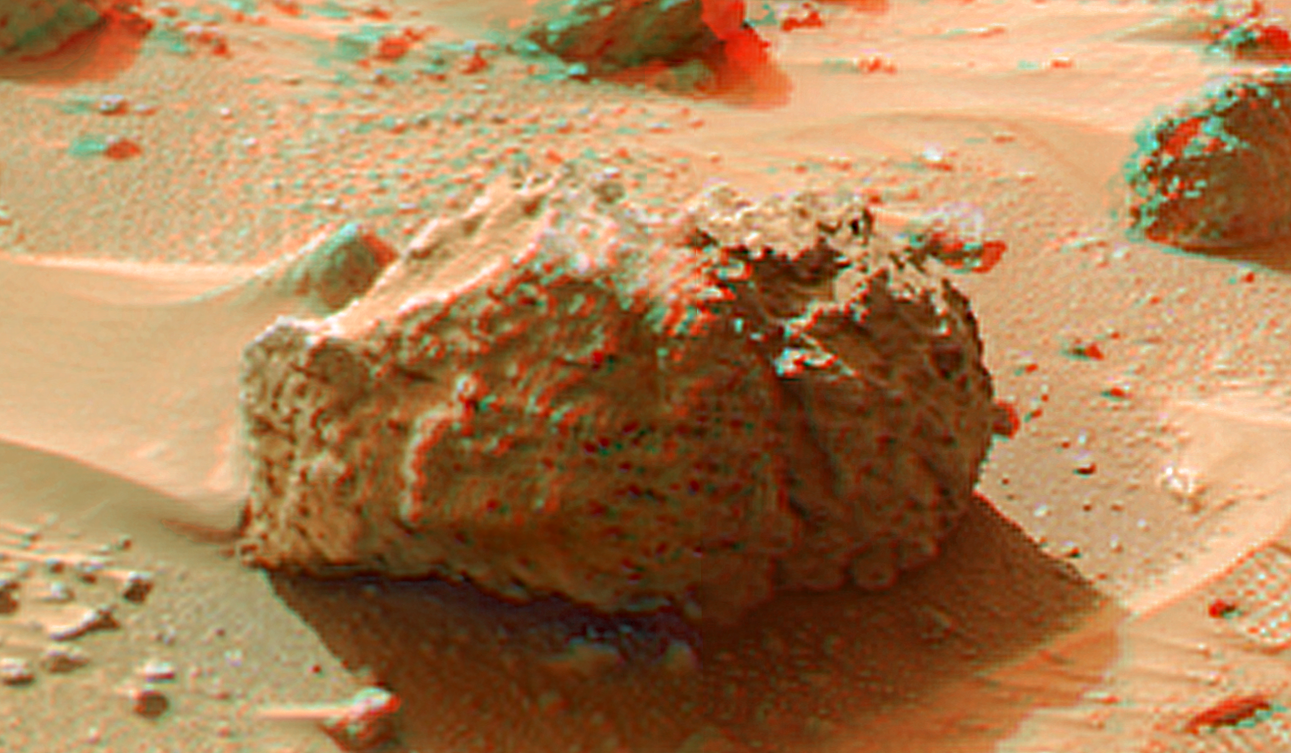

‘Barnacle Bill’ in Super Resolution from Super Panorama

“Barnacle Bill” is a small rock immediately west-northwest of the Mars Pathfinder lander and was the first rock visited by the Sojourner Rover’s alpha proton X-ray spectrometer (APXS) instrument. This image shows super resolution techniques applied to the first APXS target rock, which was never imaged with the rover’s forward cameras. Super resolution was applied to help to address questions about the texture of this rock and what it might tell us about its mode of origin.

This view of Barnacle Bill was produced by combining the “Super Panorama” frames from the IMP camera. Super resolution was applied to help to address questions about the texture of these rocks and what it might tell us about their mode of origin. The composite color frames that make up this anaglyph were produced for both the right and left eye of the IMP. The composites consist of 7 frames in the right eye and 8 frames in the left eye, taken with different color filters that were enlarged by 500% and then co-added using Adobe Photoshop to produce, in effect, a super-resolution panchromatic frame that is sharper than an individual frame would be. These panchromatic frames were then colorized with the red, green, and blue filtered images from the same sequence. The color balance was adjusted to approximate the true color of Mars.

The anaglyph view was produced by combining the left with the right eye color composite frames by assigning the left eye composite view to the red color plane and the right eye composite view to the green and blue color planes (cyan), to produce a stereo anaglyph mosaic. This mosaic can be viewed in 3-D on your computer monitor or in color print form by wearing red-blue 3-D glasses.

Mars Pathfinder is the second in NASA’s Discovery program of low-cost spacecraft with highly focused science goals. The Jet Propulsion Laboratory, Pasadena, CA, developed and manages the Mars Pathfinder mission for NASA’s Office of Space Science, Washington, D.C. JPL is a division of the California Institute of Technology (Caltech)

The left eye and right eye panoramas from which this anaglyph was created are available at
PIA02405 and PIA02406.

Photojournal note: Sojourner spent 83 days of a planned seven-day mission exploring the Martian terrain, acquiring images, and taking chemical, atmospheric and other measurements. The final data transmission received from Pathfinder was at 10:23 UTC on September 27, 1997. Although mission managers tried to restore full communications during the following five months, the successful mission was terminated on March 10, 1998.

Credit: NASA/JPL